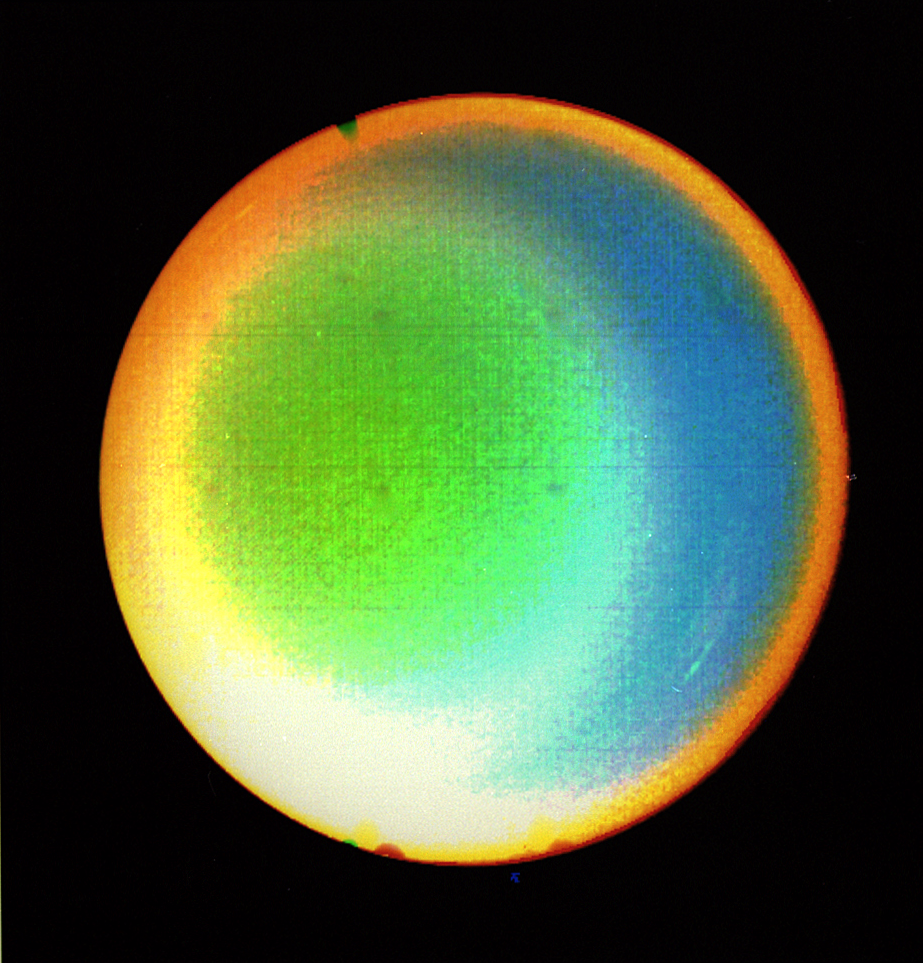

Uranus’ Atmosphere

Processing brings out Uranus’ atmosphere.

JPL manages the Voyager project for NASA’s Office of Space Science.

Credit: NASA/JPL